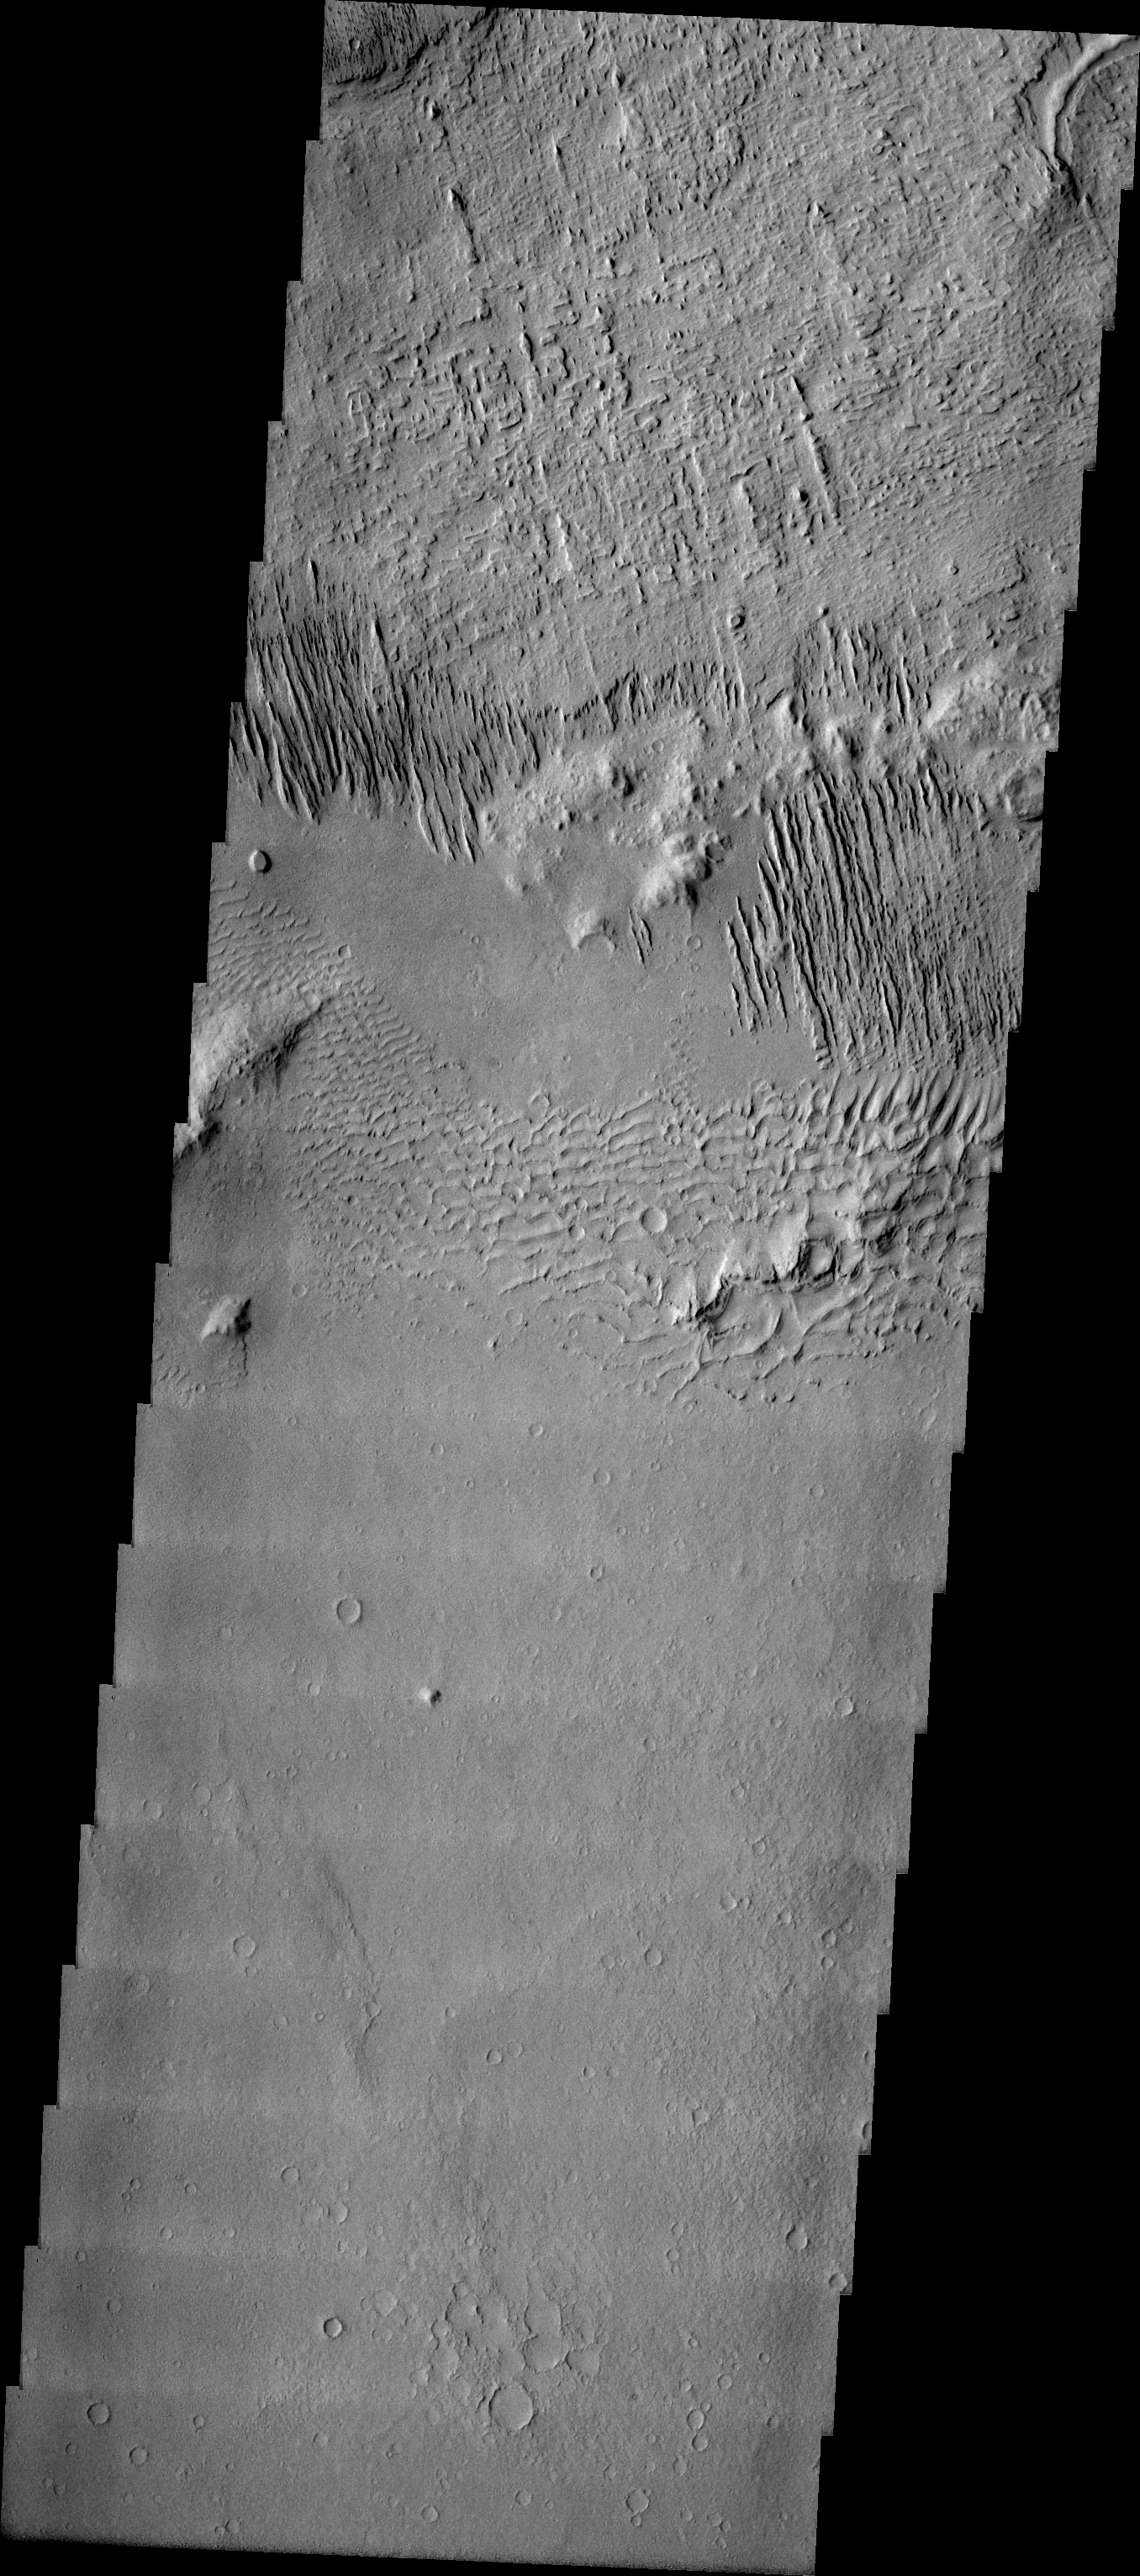

Windstreaks in Daedalia

Released 14 July 2004

The atmosphere of Mars is a dynamic system. Water-ice clouds, fog, and hazes can make imaging the surface from space difficult. Dust storms can grow from local disturbances to global sizes, through which imaging is impossible. Seasonal temperature changes are the usual drivers in cloud and dust storm development and growth.

Eons of atmospheric dust storm activity has left its mark on the surface of Mars. Dust carried aloft by the wind has settled out on every available surface; sand dunes have been created and moved by centuries of wind; and the effect of continual sand-blasting has modified many regions of Mars, creating yardangs and other unusual surface forms.

Just above the sand dunes in this image are multiple linear ridges. These ridges are yardangs. On Earth yardangs are found in desert regions such as the Gobi Desert of Mongolia. These features are formed by long-term unidirectional winds in areas of partially or poorly indurated materials (such as loess, flash flood deposits, and soils). The wind erosion is cutting the trough between the ridges – steadily deepening and widening the space. Erosion rates on Earth have been measured at ~4mm/year of removed material.

Image information: VIS instrument. Latitude -12.7, Longitude 178.1 East (181.9 West). 19 meter/pixel resolution.

Note: this THEMIS visual image has not been radiometrically nor geometrically calibrated for this preliminary release. An empirical correction has been performed to remove instrumental effects. A linear shift has been applied in the cross-track and down-track direction to approximate spacecraft and planetary motion. Fully calibrated and geometrically projected images will be released through the Planetary Data System in accordance with Project policies at a later time.

NASA’s Jet Propulsion Laboratory manages the 2001 Mars Odyssey mission for NASA’s Office of Space Science, Washington, D.C. The Thermal Emission Imaging System (THEMIS) was developed by Arizona State University, Tempe, in collaboration with Raytheon Santa Barbara Remote Sensing. The THEMIS investigation is led by Dr. Philip Christensen at Arizona State University. Lockheed Martin Astronautics, Denver, is the prime contractor for the Odyssey project, and developed and built the orbiter. Mission operations are conducted jointly from Lockheed Martin and from JPL, a division of the California Institute of Technology in Pasadena.

Credit: NASA/JPL/Arizona State University